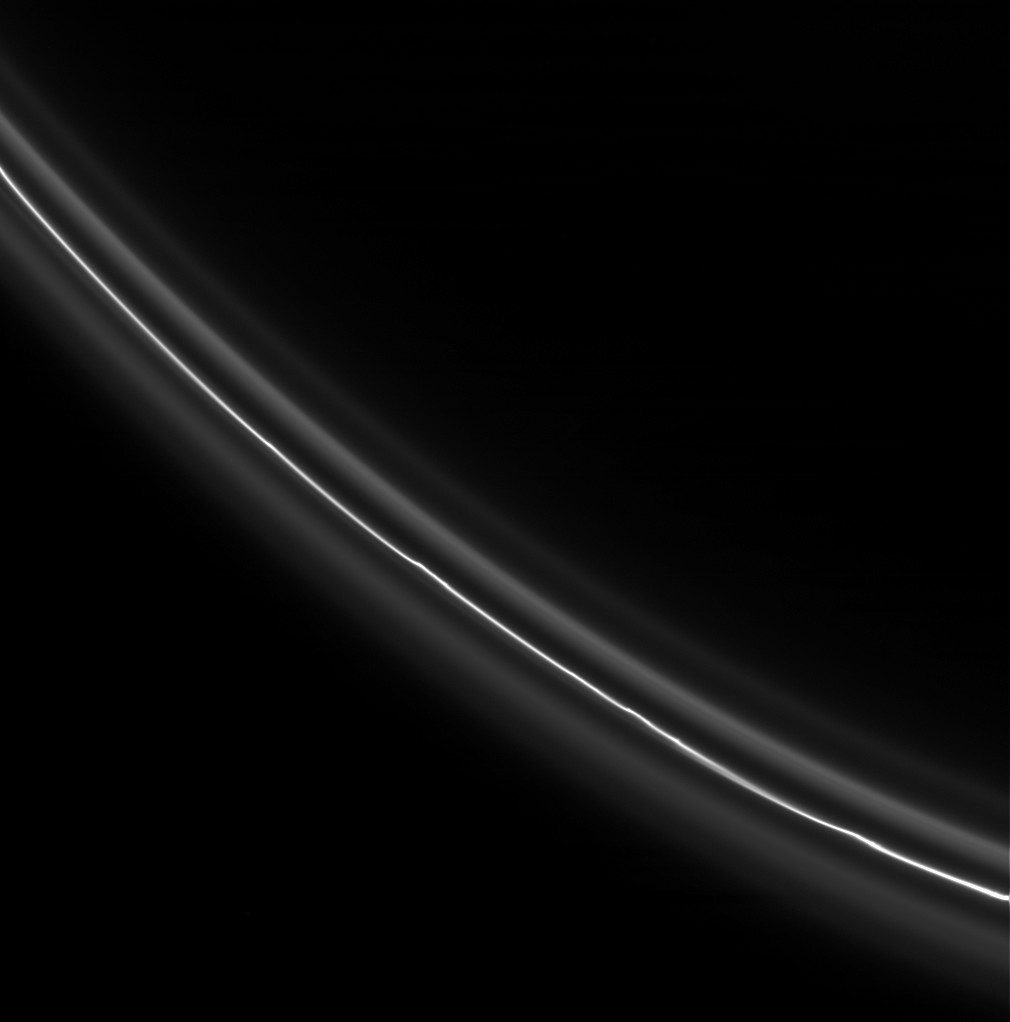

Subtle Kinks

The bright, perturbed core of Saturn’s F ring displays several kink-like features. The core is flanked by dimmer, smoother ringlets.

This view looks toward the unilluminated side of the rings from about 12 degrees above the ringplane.

The image was taken in visible light with the Cassini spacecraft narrow-angle camera on Dec. 2, 2007. The view was acquired at a distance of approximately 575,000 kilometers (357,000 miles) from Saturn and at a Sun-ring-spacecraft, or phase, angle of 92 degrees. Image scale is 3 kilometers (2 miles) per pixel.

The Cassini-Huygens mission is a cooperative project of NASA, the European Space Agency and the Italian Space Agency. The Jet Propulsion Laboratory, a division of the California Institute of Technology in Pasadena, manages the mission for NASA’s Science Mission Directorate, Washington, D.C. The Cassini orbiter and its two onboard cameras were designed, developed and assembled at JPL. The imaging operations center is based at the Space Science Institute in Boulder, Colo.

Credit: NASA/JPL/Space Science Institute